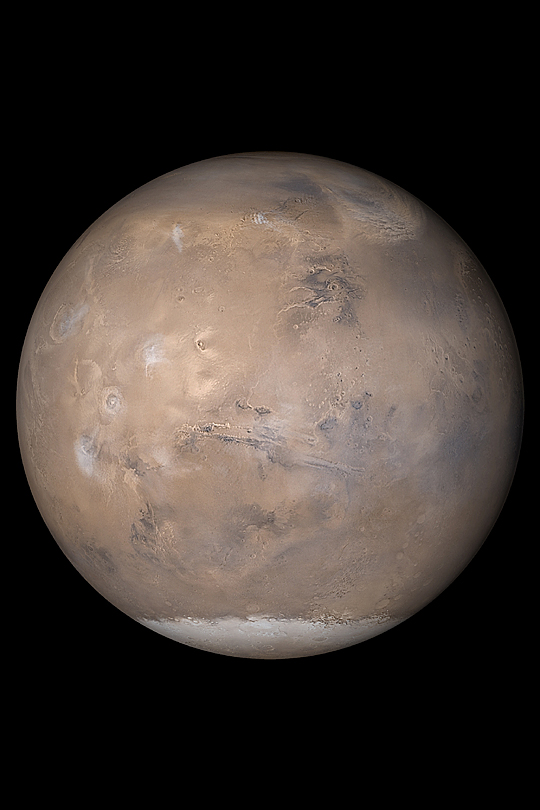

Mars 2003

MGS MOC Release No. MOC2-402, 25 June 2003

The Mars Global Surveyor (MGS) Mars Orbiter Camera (MOC) experiment consists of 3 different cameras: a narrow angle imager that provides the black-and-white high resolution views (up to 1.4 meters per pixel) of Mars, and 2 wide angle cameras, observing in red and blue wavelengths, from which color views of the entire planet are assembled each day. The wide angle cameras provide a daily record of changes in martian weather and surface frost as the seasons progress. MGS MOC has obtained a record of martian weather spanning a little over 2 martian years since it began systematic observations in March 1999.

The view of Mars shown here was assembled from MOC daily global images obtained on May 12, 2003. At that time, the northern hemisphere was in early autumn, and the southern hemisphere in early spring. At the left/center of this view are the four large Tharsis volcanoes: Olympus Mons, Ascraeus Mons, Pavonis Mons, and Arsia Mons. Stretching across the center of the globe is the ~5,000 kilometers (~3,000 miles) long Valles Marineris trough system. The seasonal south polar carbon dioxide frost cap is visible at the bottom of this view. A dust storm sweeps across the plains of northern Acidalia at the upper right. North is up, east is right, sunlight illuminates the planet from the left.

Credit: NASA/JPL/Malin Space Science Systems